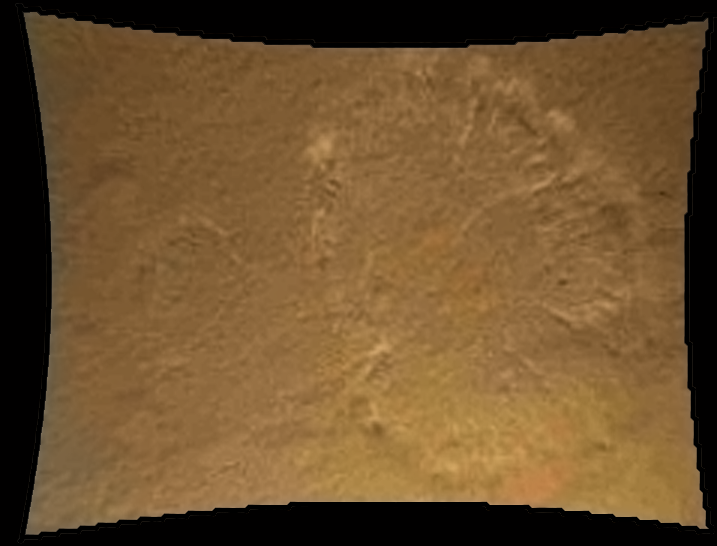

Curiosity Kicking up Dust

This color thumbnail image was obtained by NASA’s Curiosity rover during its descent to the surface on Aug. 5 PDT (Aug. 6 EDT). The image from Curiosity’s Mars Descent Imager illustrates the roughly circular swirls of dust kicked up from the Martian surface by the rocket motor exhaust. At this point, Curiosity was about 70 feet (20 meters) above the surface. This dust cloud was generated when the Curiosity rover was being lowered to the surface while the sky crane hovered above. This is the first image of the direct effects of rocket motor plumes on Mars and illustrates the mobility of powder-like dust on the Martian surface. It is among the first color images Curiosity sent back from Mars, and was taken about 30 seconds before touchdown.

The original image from MARDI has been geometrically corrected to look flat.

Curiosity landed inside of a crater known as Gale Crater.

Credit: NASA/JPL-Caltech/MSSS